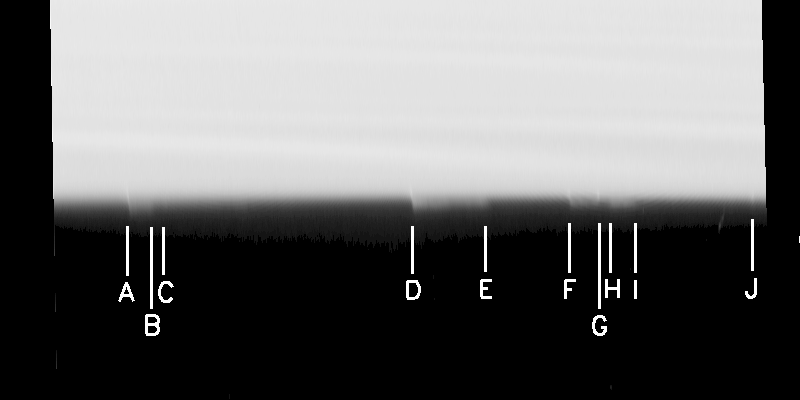

Fingerprints of an Unseen Moon?

Images taken of Saturn’s rings by Cassini immediately after it entered orbit around Saturn have turned up circumstantial evidence that an unseen moon may be orbiting dead center in the narrow Keeler gap in Saturn’s outer A ring.

The Keeler gap, a narrow gap calculated from Cassini images to be 42 kilometers (26 miles) wide, lies approximately 250 kilometers (155 miles) inside the outer edge of the A ring. Several faint discontinuities, or spikes, in the outer gap edge have been discovered in two narrow angle camera images of the illuminated side of the rings taken immediately after Saturn orbit insertion. One of these images has been mapped into a longitude-radius system, contrast enhanced and stretched by a factor of five, and is shown here. The longitudinal extent of the map is 4.6 degrees; the radial extent, top to bottom, is about 60 kilometers (37 miles). The most easily seen spikes are labeled A through J in this image.

These features are similar to the spikes protruding inward from the core of the F ring during Prometheus’s passages (See PIA06143). Wisps of faint material, vaguely reminiscent of the drapes and striations seen interior to the F ring, are seen in association with, and between, some of these spikes in the Keeler gap edge. These features all move in unison at the orbital speed appropriate for particles at this location. Arguing on the basis of their similarity to the features caused by Prometheus in the F ring, it is likely that the features are caused by the passages of a yet-unseen moonlet on an eccentric orbit within the Keeler gap. The spikes are about 5 kilometers (3 miles) long. The putative moon would have a diameter of a few kilometers.

The most statistically significant characteristic spacing of the Keeler gap spikes has been found to be 199 kilometers (124 miles). A set of features with this particular wavelength, could be produced if a moon on an eccentric orbit were orbiting 21 kilometers (13 miles) away from the gap edge; i.e., dead center in the gap.

The Cassini-Huygens mission is a cooperative project of NASA, the European Space Agency and the Italian Space Agency. The Jet Propulsion Laboratory, a division of the California Institute of Technology in Pasadena, manages the mission for NASA’s Science Mission Directorate, Washington, D.C. The Cassini orbiter and its two onboard cameras were designed, developed and assembled at JPL. The imaging team is based at the Space Science Institute, Boulder, Colo.

Credit: NASA/JPL/Space Science Institute